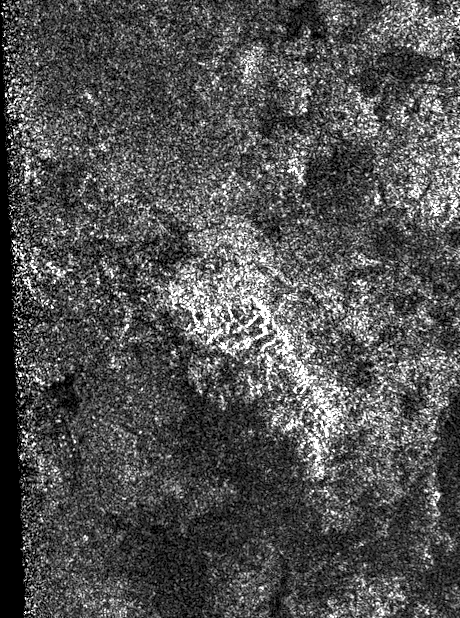

Ridge of Jagged Peaks on Titan

Annotated Image

This synthetic-aperture radar image was obtained by NASA’s Cassini spacecraft during its T-120 pass over Titan’s southern latitudes on June 7, 2016.

The area shown here measures about 40 by 60 miles (70 by 100 kilometers) and is centered at about 60 degrees south latitude, 130 degrees west longitude. Radar illuminates the scene from the left at a 28-degree incidence angle.

At the center of the image is a bright feature oriented from upper left to lower right. This is interpreted to be a long ridge with jagged peaks, likely created by methane rainfall erosion. Some of the individual peaks rise about 2,400 feet (800 meters) above the valley floor. The ridge has a considerably gentler slope on its left side (which appears brighter here) than on its right. Frequently, mountains shaped like this on Earth are fractured blocks of the planet’s crust, thrusted upward and then tilted, creating a shallow slope on one side and a steeper slope on the fractured, faulted edge.

Also presented here is an annotated version of the image, along with a radar image of the Dragoon Mountains in Arizona just east of Tucson. The Dragoon feature represents a tilted fault block, formed by spreading that has occurred across the western U.S., and has a similar shape to that of the Titan ridge. The Dragoon radar image was produced using data from NASA’s Shuttle Radar Topography Mission

Titan has displayed many features that are strikingly similar to Earth: lakes, seas, rivers, dunes and mountains. Scientists think it possible that, like Earth, the giant moon’s crust has experienced familiar processes of uplift and spreading, followed by erosion.

The Cassini-Huygens mission is a cooperative project of NASA, ESA (the European Space Agency) and the Italian Space Agency. NASA’s Jet Propulsion Laboratory, a division of the California Institute of Technology in Pasadena, manages the mission for NASA’s Science Mission Directorate, Washington. The Cassini orbiter was designed, developed and assembled at JPL. The radar instrument was built by JPL and the Italian Space Agency, working with team members from the United States and several European countries.

Credit: NASA/JPL-Caltech/ASI